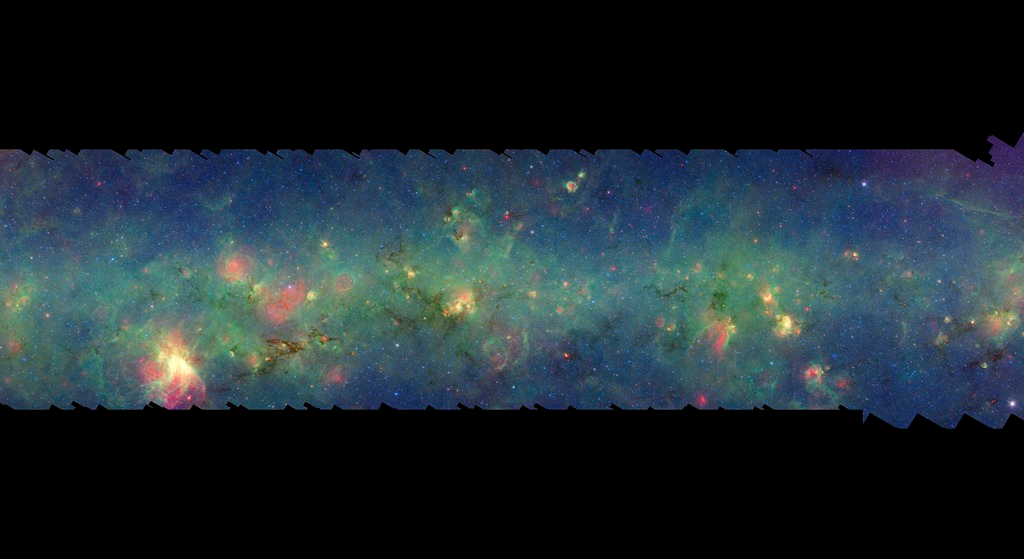

GLIMPSE-MIPSGAL Milky Way 7

This is one segment of an infrared portrait of dust and stars radiating in the inner Milky Way. More than 800,000 frames from NASA's Spitzer Space Telescope were stitched together to create the full image, capturing more than 50 percent of our entire galaxy.

As inhabitants of a flat galactic disk, Earth and its solar system have an edge-on view of their host galaxy, like looking at a glass dish from its edge. From our perspective, most of the galaxy is condensed into a blurry narrow band of light that stretches completely around the sky, also known as the galactic plane.

This segment extends mostly through the constellation Sagittarius but also includes small areas of Scutum and Serpens Cauda. The flat band of green running through this region is mostly dust in the distant disk of the Milky Way galaxy. The brightest feature in this area is the Omega Nebula (also known as the swan Nebula) to the lower right.

The swaths of green represent organic molecules, called polycyclic aromatic hydrocarbons, which are illuminated by light from nearby star formation, while the thermal emission, or heat, from warm dust is rendered in red. Star-forming regions appear as swirls of red and yellow, where the warm dust overlaps with the glowing organic molecules. The blue specks sprinkled throughout the photograph are Milky Way stars.

This survey segment spans galactic longitudes of 8.3 to 16.5 degrees and is centered at a galactic latitude of 0 degrees. It covers about two vertical degrees of the galactic plane.

This is a three-color composite that shows infrared observations from two Spitzer instruments. Blue represents 3.6-micron light and green shows light of 8 microns, both captured by Spitzer's infrared array camera. Red is 24-micron light detected by Spitzer's multiband imaging photometer. This combines observations from the Galactic Legacy Infrared Mid-Plane Survey Extraordinaire (GLIMPSE) and MIPSGAL projects.

Credit: NASA/JPL-Caltech/Univ. of Wisconsin